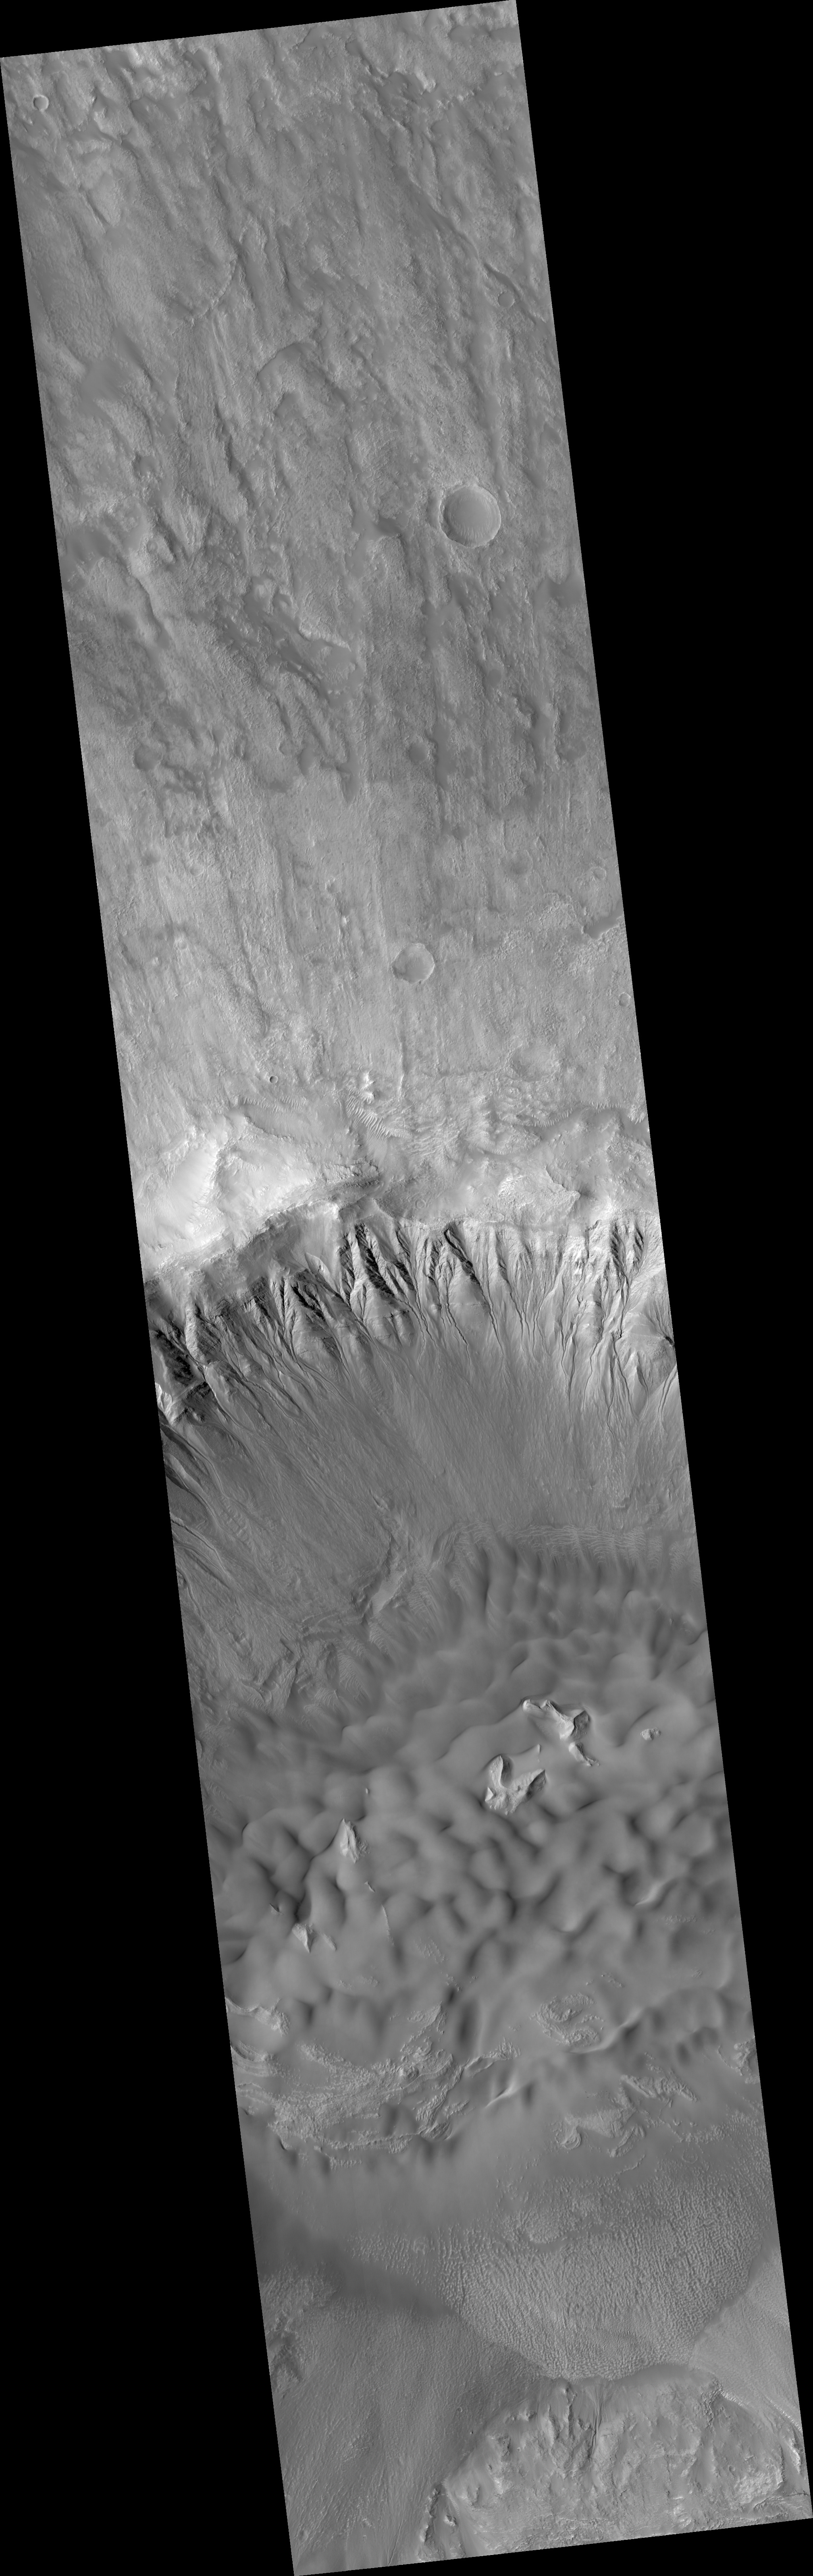

Gullies and Dunes in a Crater in Newton Basin

This HiRISE image (PSP_003464_1380) is a spectacular image showing gullies associated with distinct layers located at multiple elevations along one crater wall as well as multiple generations of dunes that are eroding or covering a more coherent rock structure.

The gullies in this crater appear to originate at the layers that cover a large extent of the slope. On the left side of the image, gullies can be seen emanating from layers in two distinct sets, each at a different elevation. Gullies are often, but not always, form near layers.

Many of the gullies seen here have sinuous, or wavy, channels. The bends are called meanders, and on Earth, meanders form in streams that have sustained and/or repeated flow. Not all of the gullies seen in this image extend the same distance downslope. This could result from differences in water supply, sediment supply, slope angle, and time of formation, among other factors.

Dunes are also visible in this image; they indicate the prevailing wind direction. What is particularly interesting about this dune field is that there is exposed rock in the middle of it. This rock is either being exposed as the wind moves the dunes away from it or it is being covered. The dunes appear to outline the shape of the rock, which suggests that the rock has been uncovered long enough for dunes to form around it.

As the dunes shift over time, they will probably expose more of the underlying rock. The subimage (~1 km across) shows several generations of dunes interacting with the protruding rock.

Observation Toolbox
Acquisition date: 4 April 2007
Local Mars time: 3:40 PM
Degrees latitude (centered): -41.5°
Degrees longitude (East): 202.1°
Range to target site: 254.3 km (158.9 miles)
Original image scale range: 50.9 cm/pixel (with 2 x 2 binning) so objects ~153 cm across are resolved
Map-projected scale: 50 cm/pixel and north is up
Map-projection: EQUIRECTANGULAR
Emission angle: 2.2°
Phase angle: 54.8°
Solar incidence angle: 53°, with the Sun about 37° above the horizon
Solar longitude: 224.5°, Northern Autumn

NASA’s Jet Propulsion Laboratory, a division of the California Institute of Technology in Pasadena, manages the Mars Reconnaissance Orbiter for NASA’s Science Mission Directorate, Washington. Lockheed Martin Space Systems, Denver, is the prime contractor for the project and built the spacecraft. The High Resolution Imaging Science Experiment is operated by the University of Arizona, Tucson, and the instrument was built by Ball Aerospace and Technology Corp., Boulder, Colo.

Credit: NASA/JPL/Univ. of Arizona